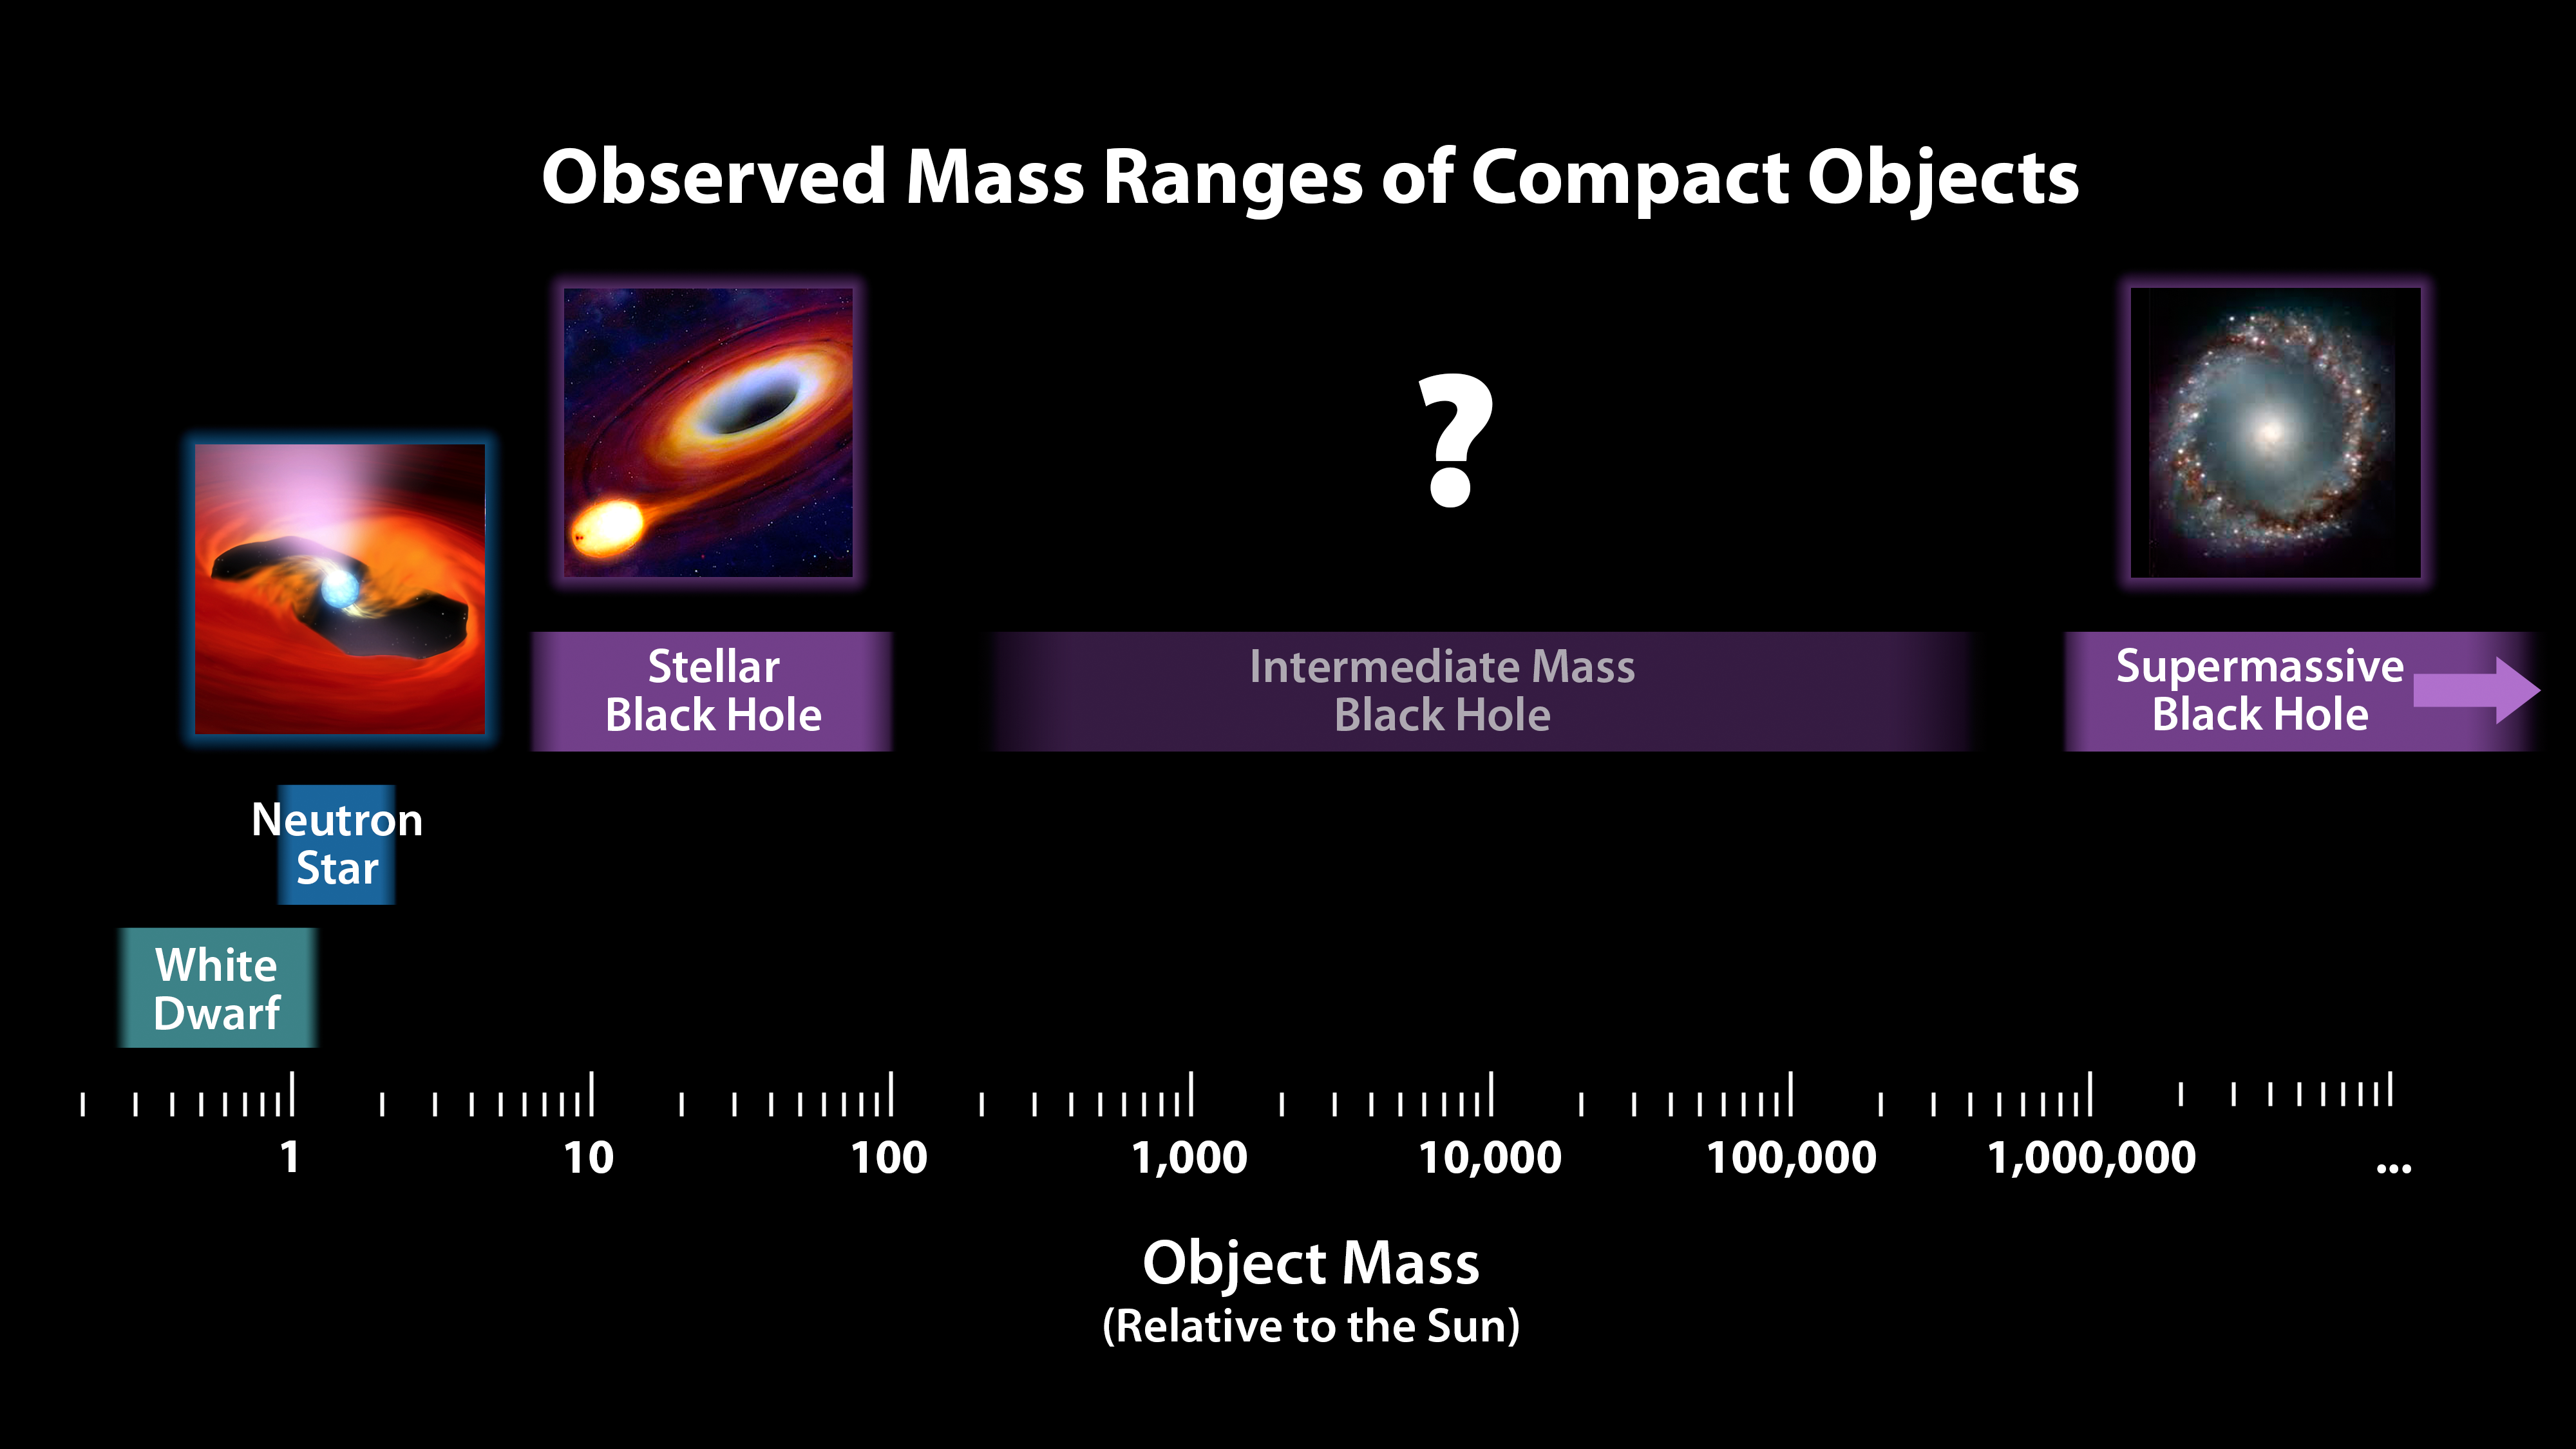

Mass Chart for Dead Stars and Black Holes

This chart illustrates the relative masses of super-dense cosmic objects, ranging from white dwarfs to the supermassive black holes encased in the cores of most galaxies. The first three “dead” stars at left all form when stars more massive than our sun explode; the more massive the star, the more massive the stellar remnant, or compact object, is left behind.

While neutron stars — which are created from the explosions of stars more than about 10 times the mass of the sun — are low in mass compared to black holes, they are still quite hefty and incredibly dense. A spoonful of a neutron star would weigh as much as all of the humans on Earth.

Researchers suspect that a class of intermediate-mass black holes exist, with masses up to more than 100,000 times that of our sun, but the mystery remains unsolved.

Supermassive black holes at the hearts of galaxies are formed together with their nascent galaxies out of giant, collapsing clouds of matter. They can weigh up to the equivalent of 10 billion or more suns. Like all of the objects depicted in this chart, supermassive black holes grow in size as they gorge on surrounding matter.

NuSTAR is a Small Explorer mission led by the California Institute of Technology in Pasadena and managed by NASA’s Jet Propulsion Laboratory, also in Pasadena, for NASA’s Science Mission Directorate in Washington. The spacecraft was built by Orbital Sciences Corporation, Dulles, Virginia. Its instrument was built by a consortium including Caltech; JPL; the University of California, Berkeley; Columbia University, New York; NASA’s Goddard Space Flight Center, Greenbelt, Maryland; the Danish Technical University in Denmark; Lawrence Livermore National Laboratory, Livermore, California; ATK Aerospace Systems, Goleta, California, and with support from the Italian Space Agency (ASI) Science Data Center.

NuSTAR’s mission operations center is at UC Berkeley, with the ASI providing its equatorial ground station located at Malindi, Kenya. The mission’s outreach program is based at Sonoma State University, Rohnert Park, California. NASA’s Explorer Program is managed by Goddard. JPL is managed by Caltech for NASA.

Credit: NASA/JPL-Caltech